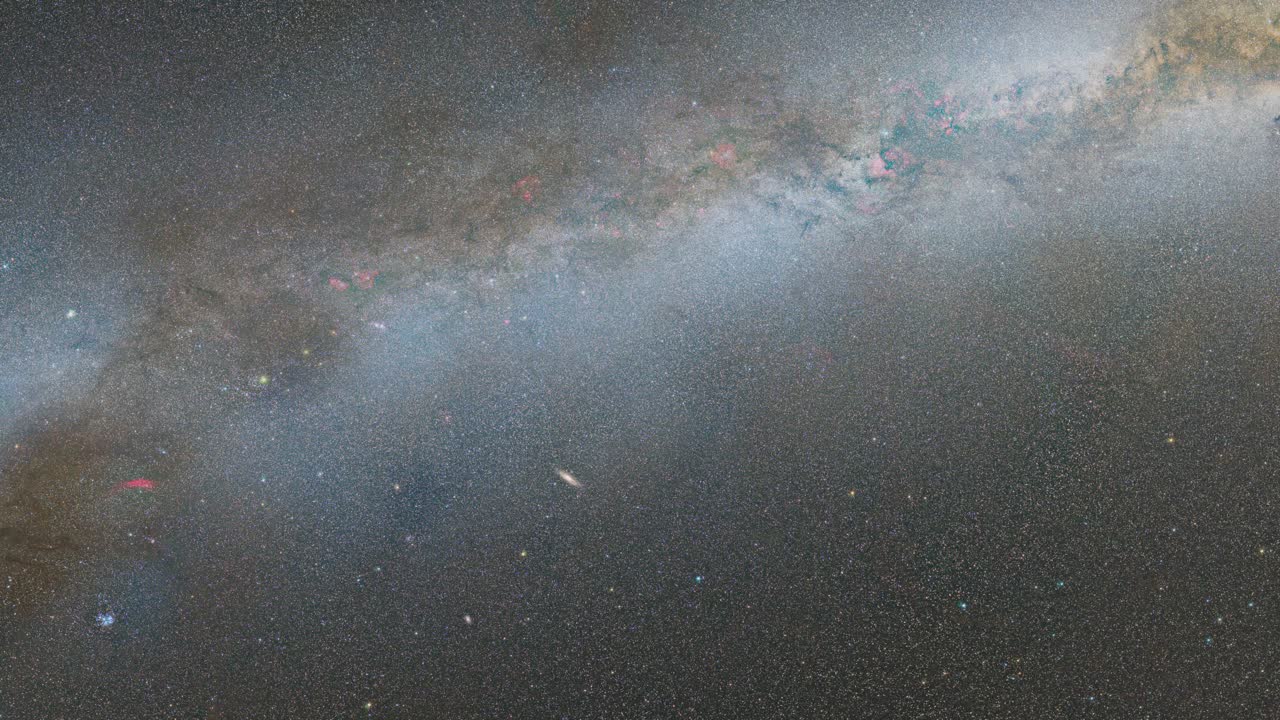

Hubble's High-Definition Panoramic View of the Andromeda Galaxy

Zoom into the Andromeda galaxy. The largest NASA Hubble Space Telescope image ever assembled, this sweeping view of a portion of the Andromeda galaxy (M31) is the sharpest large composite image ever taken of our galactic neighbor. Though the galaxy is over 2 million light-years away, the Hubble telescope is powerful enough to resolve individual stars in a 61,000-light-year-long section of the galaxy's pancake-shaped disk. It's like photographing a beach and resolving individual grains of sand. And, there are lots of stars in this sweeping view — over 100 million, with some of them in thousands of star clusters seen embedded in the disk. This ambitious photographic cartography of the Andromeda galaxy represents a new benchmark for precision studies of large spiral galaxies which dominate the universe's population of over 100 billion galaxies. Never before have astronomers been able to see individual stars over a major portion of an external spiral galaxy. Most of the stars in the universe live inside such majestic star cities, and this is the first data that reveal populations of stars in context to their home galaxy.

Credit: NASA, ESA, and G. Bacon (STScI)